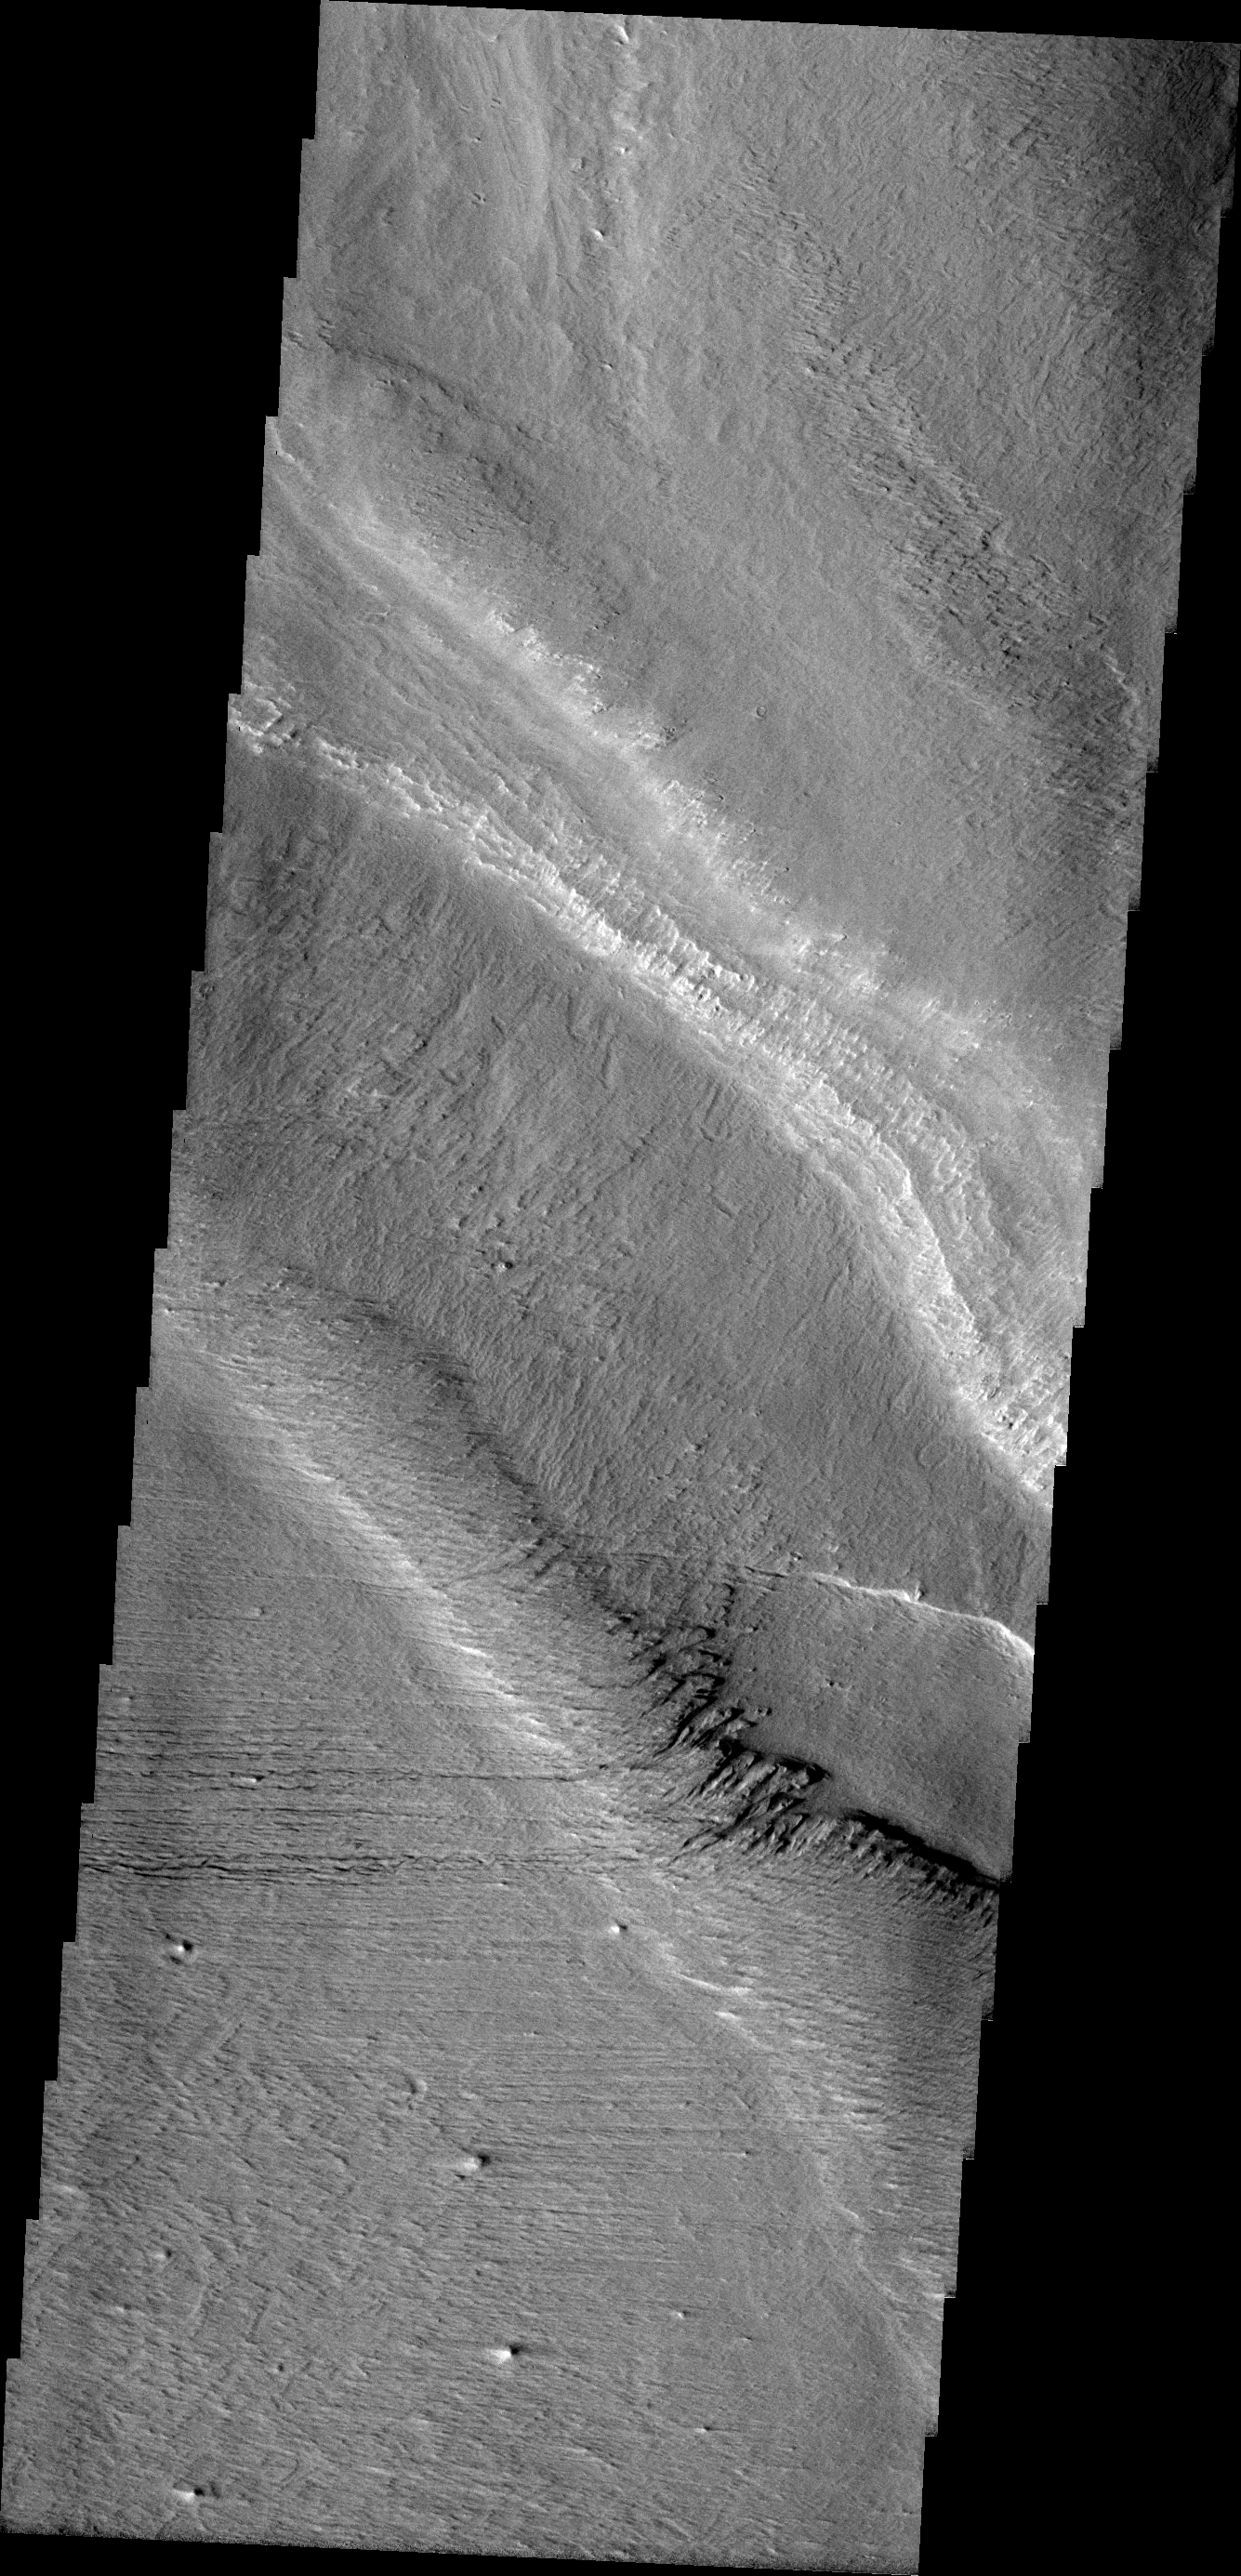

Gordii Dorsum

Gordii Dorsum is part of the large Medusa Fossae Formation of wind eroded materials south and southwest of Olympus Mons. The nature of the material being eroded is not known, but may be ash fall from the large volcanoes in the region.

Image information: VIS instrument. Latitude 2.7N, Longitude 216.4E. 18 meter/pixel resolution.

Please see the THEMIS Data Citation Note for details on crediting THEMIS images.

Note: this THEMIS visual image has not been radiometrically nor geometrically calibrated for this preliminary release. An empirical correction has been performed to remove instrumental effects. A linear shift has been applied in the cross-track and down-track direction to approximate spacecraft and planetary motion. Fully calibrated and geometrically projected images will be released through the Planetary Data System in accordance with Project policies at a later time.

NASA’s Jet Propulsion Laboratory manages the 2001 Mars Odyssey mission for NASA’s Office of Space Science, Washington, D.C. The Thermal Emission Imaging System (THEMIS) was developed by Arizona State University, Tempe, in collaboration with Raytheon Santa Barbara Remote Sensing. The THEMIS investigation is led by Dr. Philip Christensen at Arizona State University. Lockheed Martin Astronautics, Denver, is the prime contractor for the Odyssey project, and developed and built the orbiter. Mission operations are conducted jointly from Lockheed Martin and from JPL, a division of the California Institute of Technology in Pasadena.

Credit: NASA/JPL/ASU